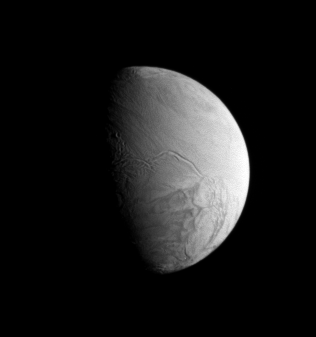

Arabian Sulci

Enceladus shows off its tortured south polar terrain, which is crosscut by the roughly parallel furrows and ridges called sulci, or informally, “tiger stripes.”

Several features on Enceladus were recently given names by the International Astronomical Union in accord with the naming convention for the icy moon, which draws from characters and places from The Arabian Nights. The four most prominent sulci are named Alexandria, Cairo, Baghdad and Damascus.

Lit terrain in this view is on the anti-Saturn side of Enceladus (505 kilometers, or 314 miles across).

The image was taken in visible light with the Cassini spacecraft narrow-angle camera on Nov. 8, 2006 at a distance of approximately 399,000 kilometers (248,000 miles) from Enceladus and at a Sun-Enceladus-spacecraft, or phase, angle of 75 degrees. Image scale is 2 kilometers (1 mile) per pixel.

The Cassini-Huygens mission is a cooperative project of NASA, the European Space Agency and the Italian Space Agency. The Jet Propulsion Laboratory, a division of the California Institute of Technology in Pasadena, manages the mission for NASA’s Science Mission Directorate, Washington, D.C. The Cassini orbiter and its two onboard cameras were designed, developed and assembled at JPL. The imaging operations center is based at the Space Science Institute in Boulder, Colo.

Credit: NASA/JPL/Space Science Institute